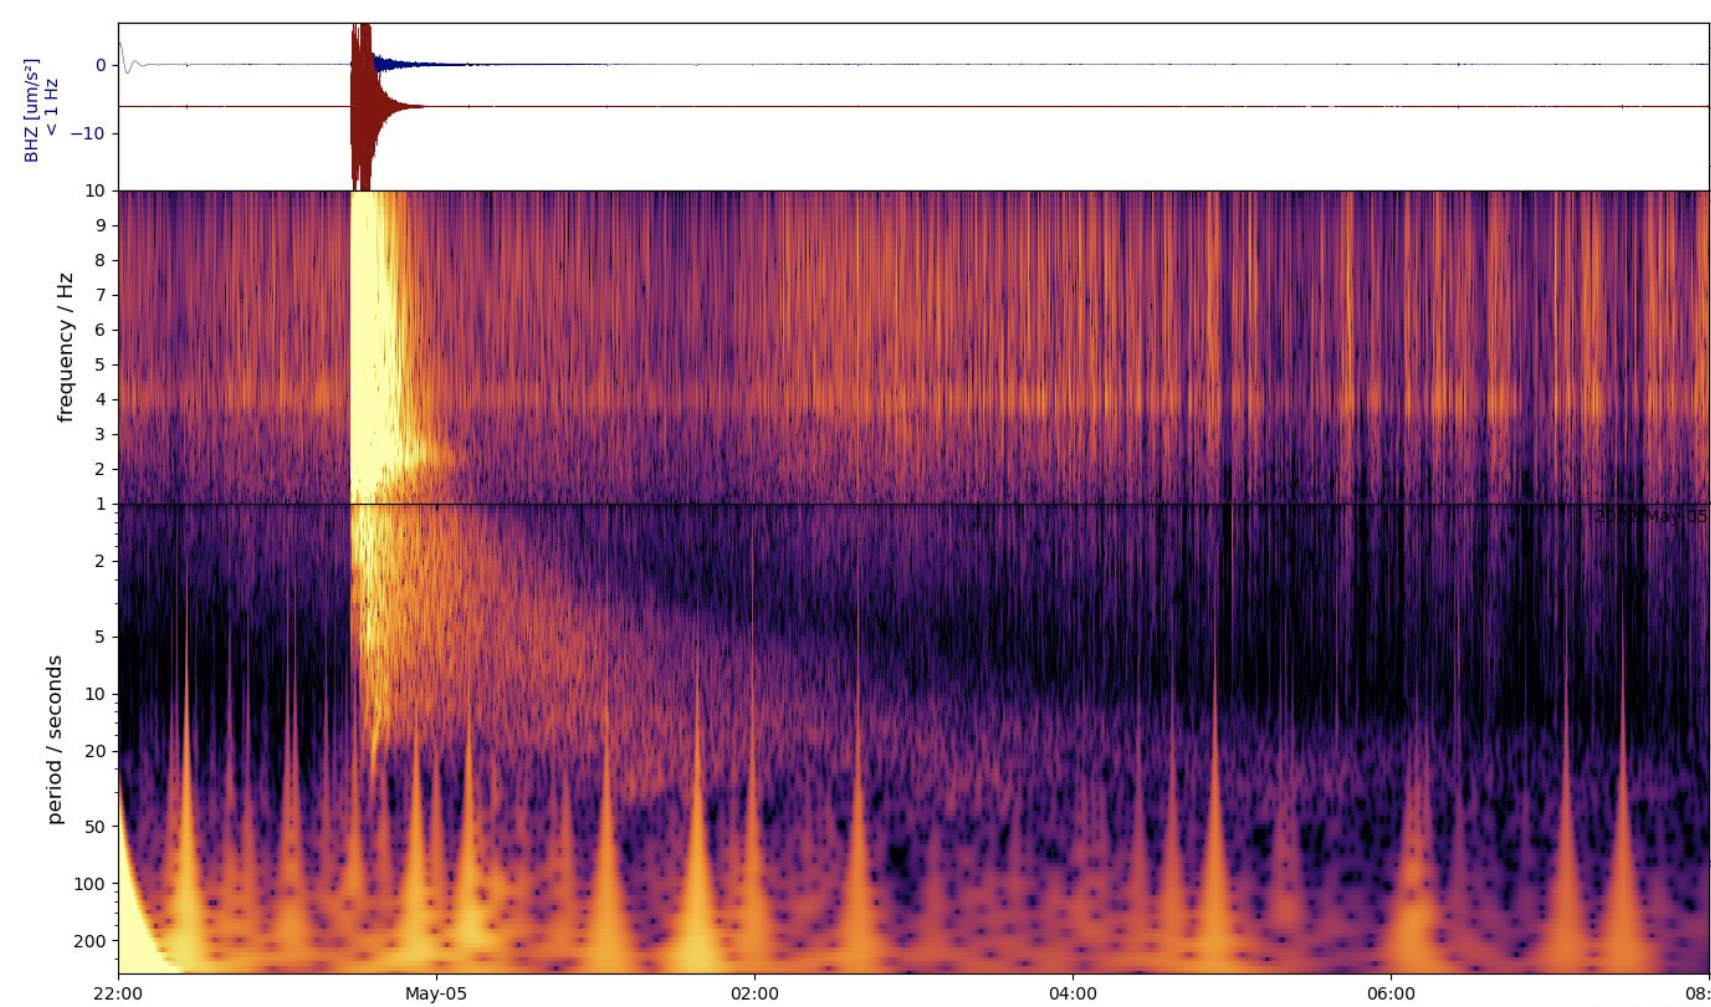

InSight’s Spectrogram of Big Martian Quake

This spectrogram shows the largest quake ever detected on another planet. Estimated at magnitude 5, this quake was discovered by NASA’s InSight lander on May 4, 2022, the 1,222nd Martian day, or sol, of the mission.

InSight was sent to Mars with a highly sensitive seismometer, provided by France’s Centre National d’Études Spatiales (CNES), to study the deep interior of the planet. As seismic waves pass through or reflect off material in Mars’ crust, mantle, and core, they change in ways that seismologists can study to determine the depth and composition of these layers. What scientists learn about the structure of Mars can help them better understand the formation of all rocky worlds, including Earth and its Moon.

NASA’s Jet Propulsion Laboratory in Southern California manages InSight for NASA’s Science Mission Directorate. InSight is part of NASA’s Discovery Program, managed by the agency’s Marshall Space Flight Center in Huntsville, Alabama. Lockheed Martin Space in Denver built the InSight spacecraft, including its cruise stage and lander, and supports spacecraft operations for the mission.

A number of European partners, including France’s Centre National d’Études Spatiales (CNES) and the German Aerospace Center (DLR), are supporting the InSight mission. CNES provided the Seismic Experiment for Interior Structure (SEIS) instrument to NASA, with the principal investigator at IPGP (Institut de Physique du Globe de Paris). Significant contributions for SEIS came from IPGP; the Max Planck Institute for Solar System Research (MPS) in Germany; the Swiss Federal Institute of Technology (ETH Zurich) in Switzerland; Imperial College London and Oxford University in the United Kingdom; and JPL. DLR provided the Heat Flow and Physical Properties Package (HP3) instrument, with significant contributions from the Space Research Center (CBK) of the Polish Academy of Sciences and Astronika in Poland. Spain’s Centro de Astrobiología (CAB) supplied the temperature and wind sensors.

Credit: NASA/JPL-Caltech/ETH Zurich